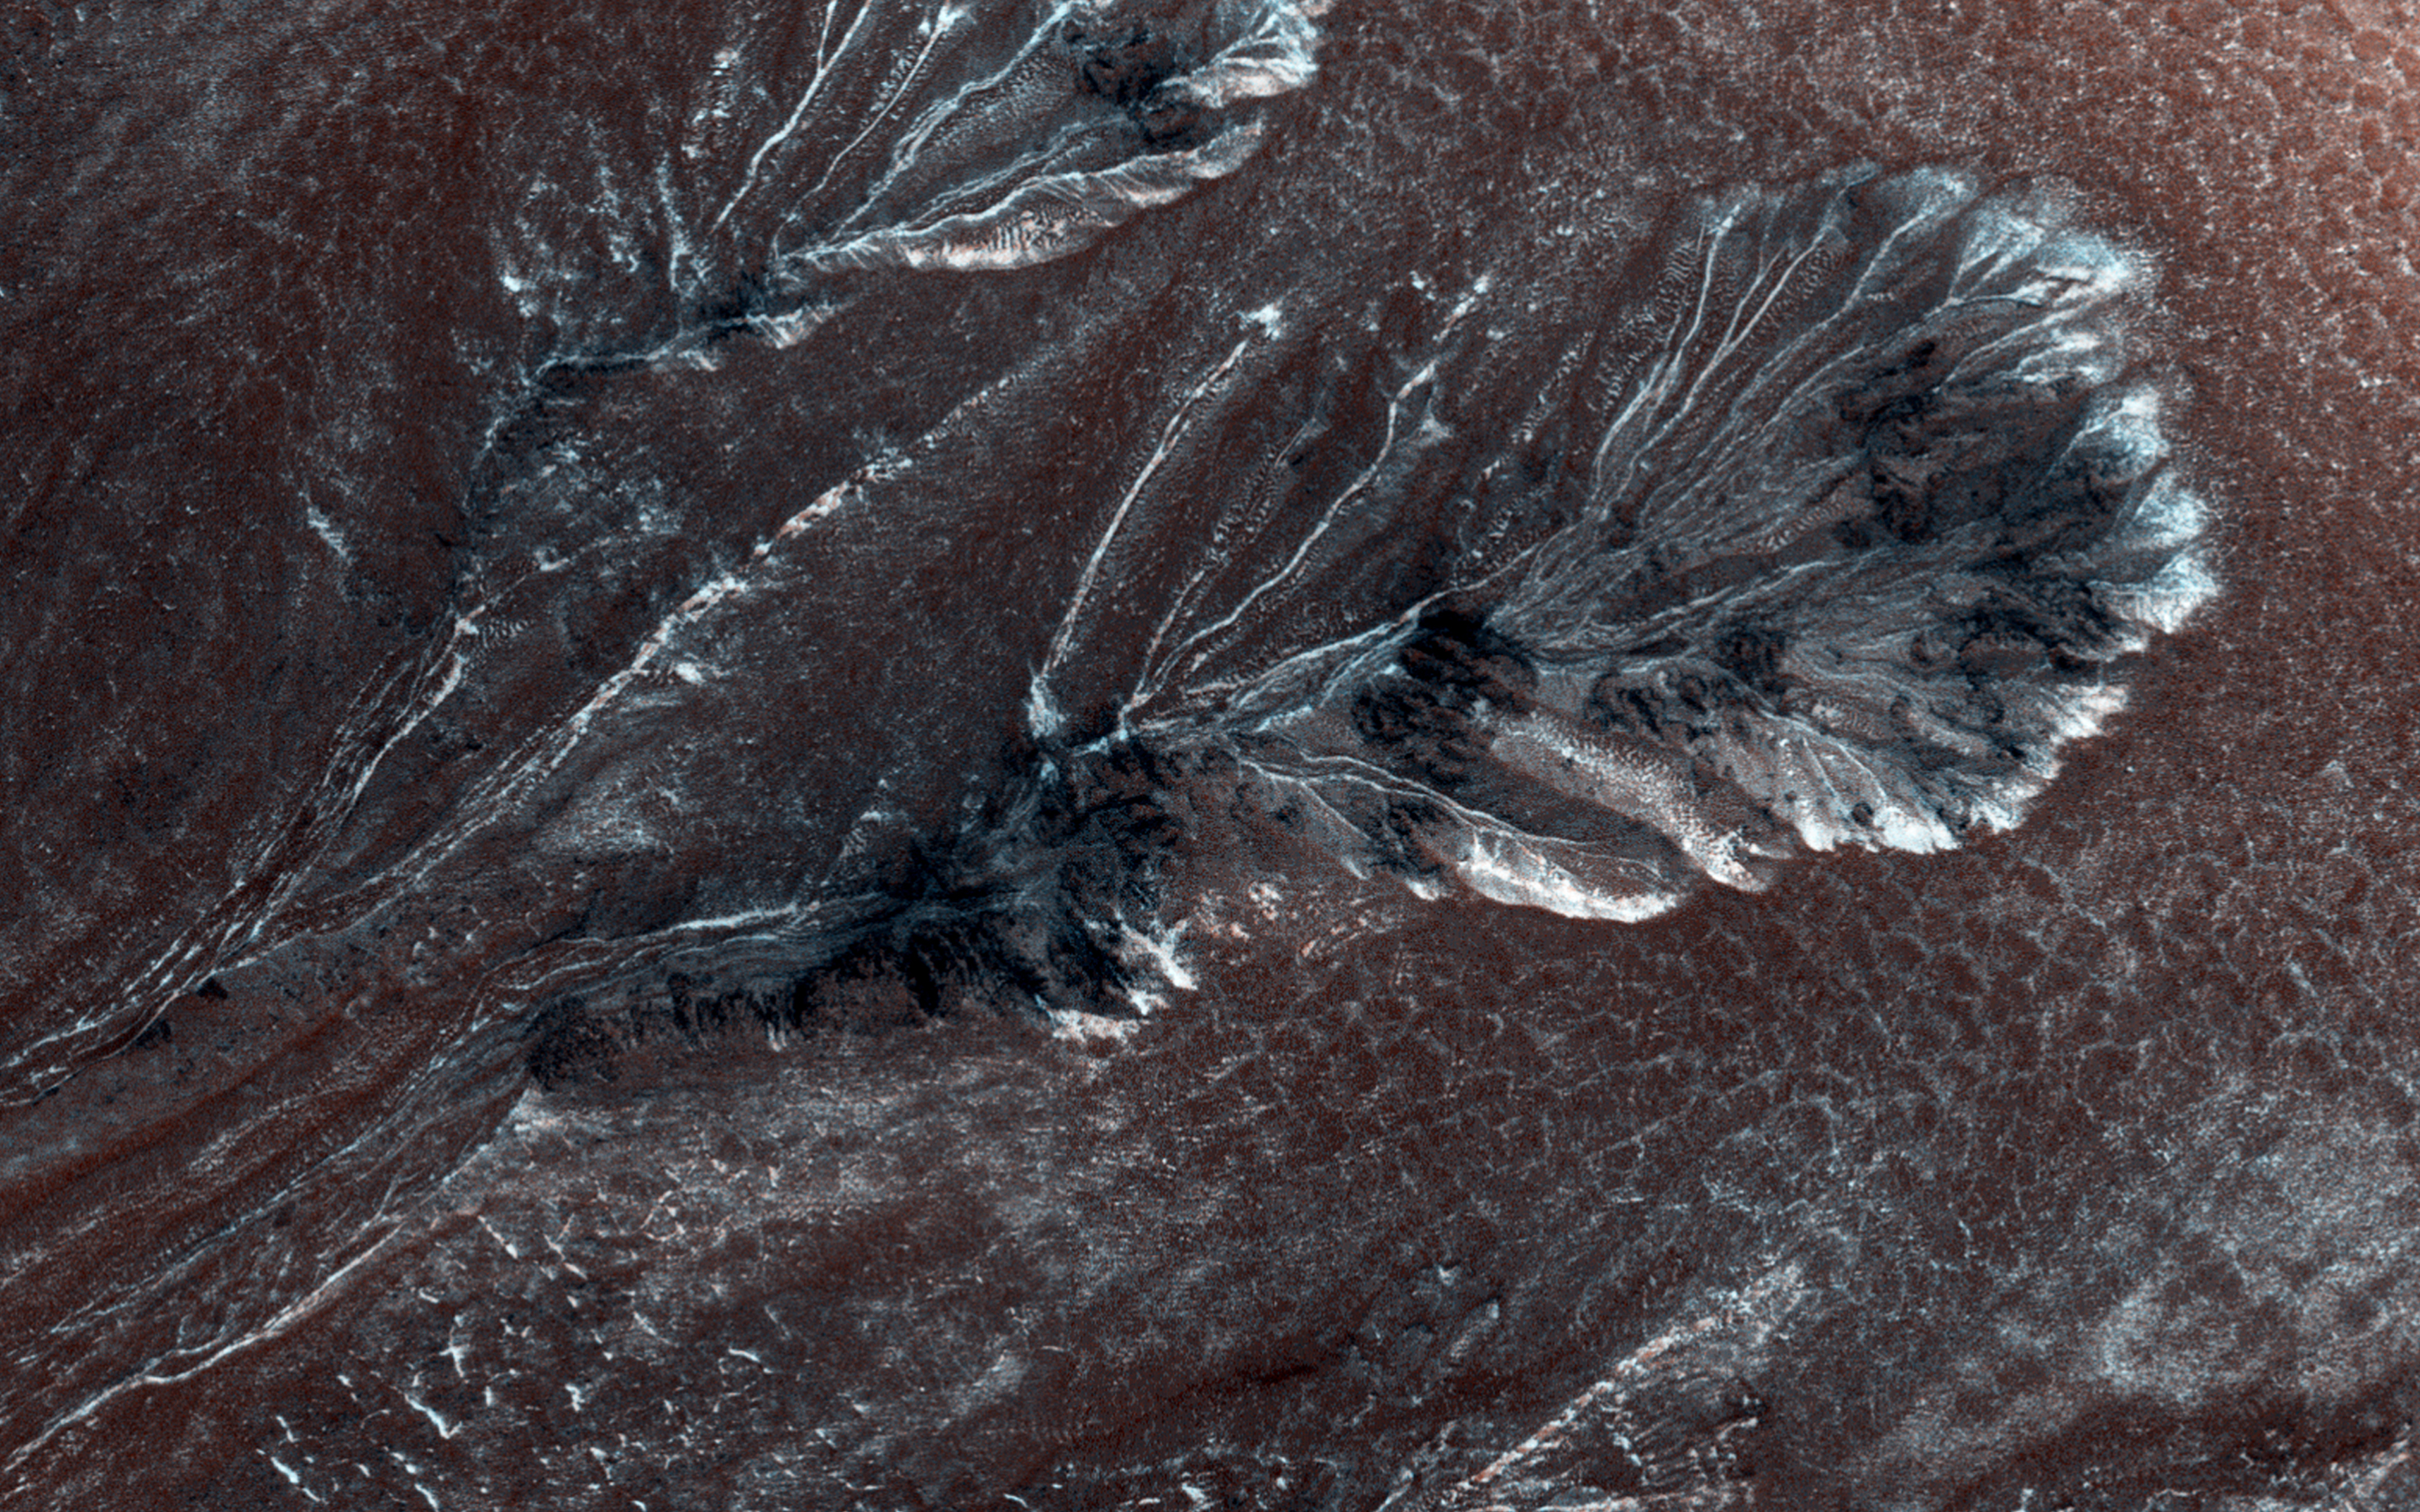

Frosty Gullies on the Northern Plains

Seasonal frost commonly forms at middle and high latitudes on Mars, much like winter snow on Earth. However, on Mars most frost is carbon dioxide (dry ice) rather than water ice. This frost appears to cause surface activity, including flows in gullies.

This image shows frost in gully alcoves in a crater on the Northern plains. The frost highlights details of the alcoves, since it forms in different amounts depending on slopes and shadows as well as the type of material making up the ground. Rugged rock outcrops appear dark and shadowed, while frost highlights the upper alcove and the steepest route down the slope.

Most changes associated with gullies are observed in the Southern hemisphere. However, some are seen in the Northern hemisphere, where steep slopes are less common. HiRISE is monitoring these gullies to look for changes and to understand the behavior of the frost.

The University of Arizona, Tucson, operates HiRISE, which was built by Ball Aerospace & Technologies Corp., Boulder, Colorado. NASA’s Jet Propulsion Laboratory, a division of the California Institute of Technology in Pasadena, manages the Mars Reconnaissance Orbiter Project and Mars Science Laboratory Project for NASA’s Science Mission Directorate, Washington.

Credit: NASA/JPL-Caltech/Univ. of Arizona